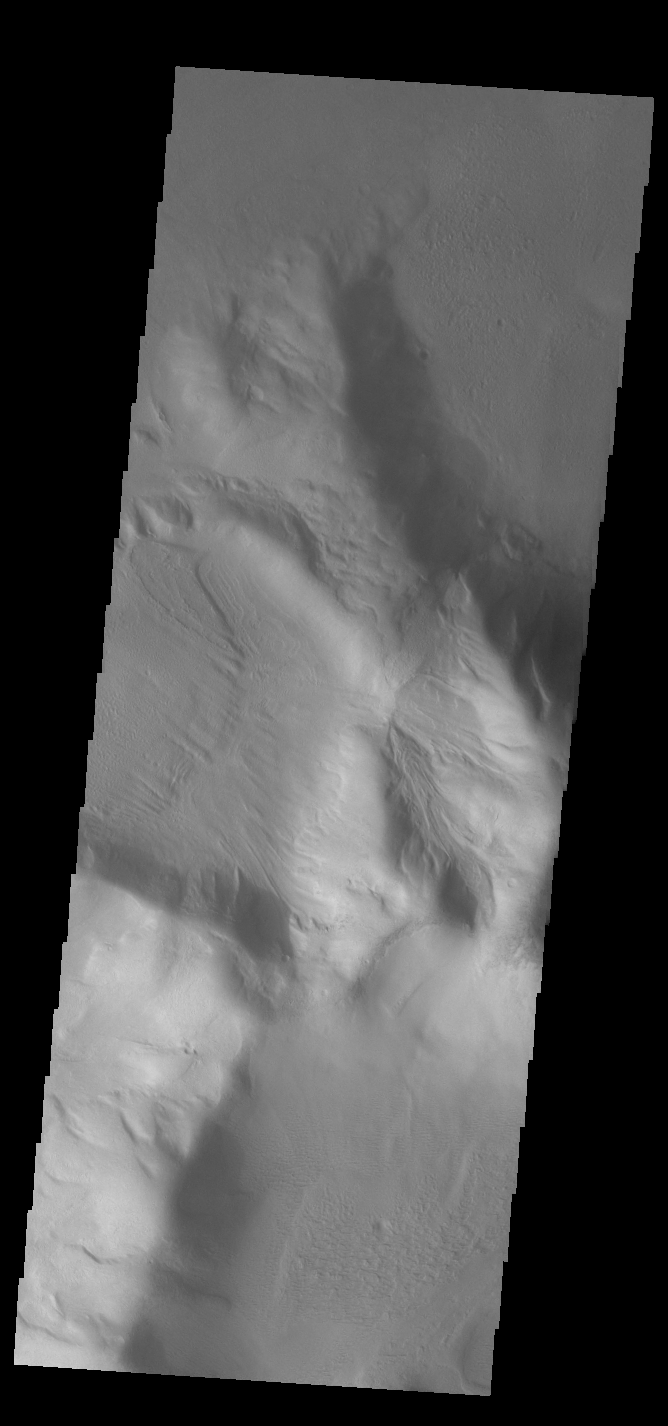

Moving Downhill

This VIS image shows an isolated mountain east of Hellas Planitia. Erosion is moving material down hill towards the lower elevations. The linear features on the hill debris indicate that volatiles such as ice may play a part in the erosion.

Credit: NASA/JPL-Caltech/ASU